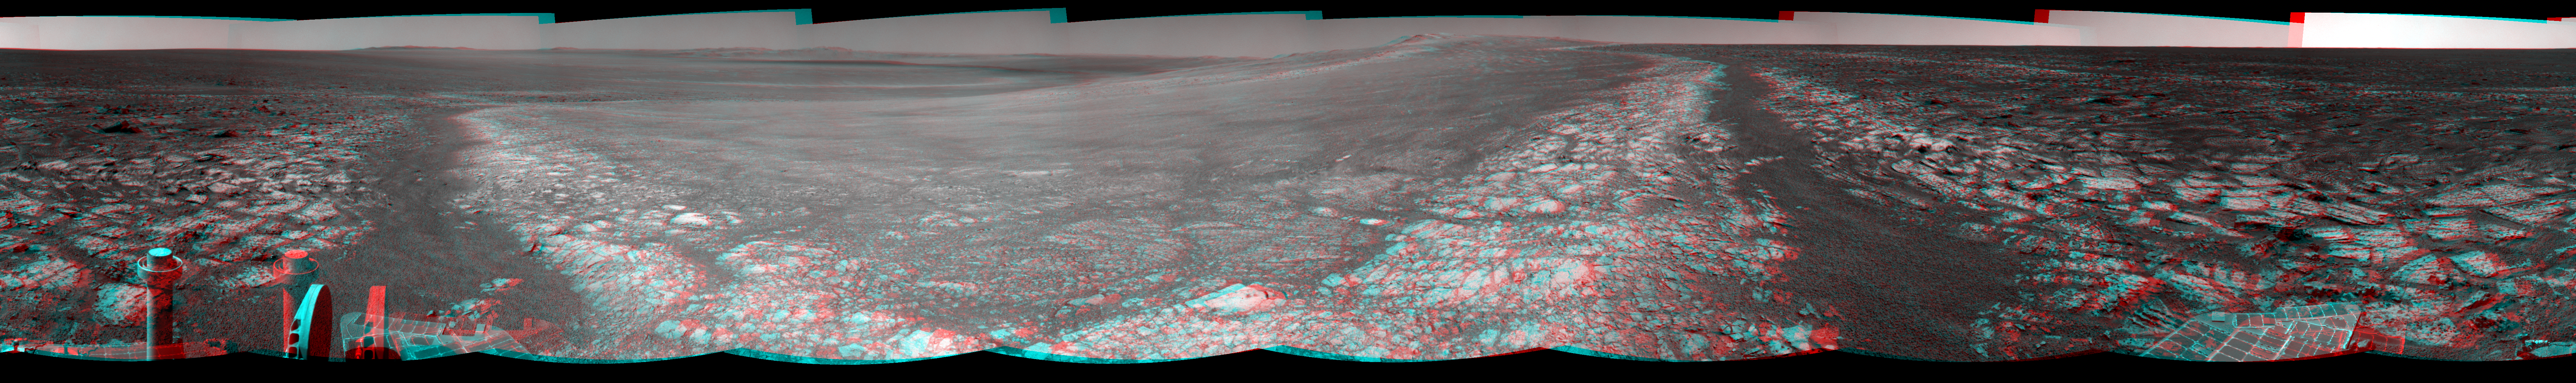

Opportunity’s Surroundings on 3,000th Sol, in 3-D

This 360-degree stereo panorama assembled from images taken by the navigation camera on NASA’s Mars Exporation Rover Opportunity shows terrain surrounding the position where the rover spent its 3,000th Martian day, or sol, working on Mars (July 2, 2012).

The scene appears three dimensional when viewed through red-blue glasses with the red lens on the left.

Opportunity completed its 90-sol prime mission in April 2004. It has continued to explore the Meridiani Planum region of Mars for more than eight years of bonus extended missions.

The Sol 3000 site is near the northern tip of the Cape York segment of the western rim of Endeavour Crater. Bright toned material lines the perimeter of Cape York.

The component images were taken during sols 2989 through 2991.

Opportunity arrived at this location on Sol 2989 (June 20, 2012) with a drive bringing the mission’s total driving distance as of Sol 3000 to 21.432 miles (34,492 meters). Here it examined a rock target called “Grasberg” with its microscopic imager and alpha particle X-ray spectrometer, both before and after grinding the surface off the target with the rover’s rock abrasion tool. Opportunity departed this location with an eastward drive of about 105 feet (32 meters) on Sol 3008 (July 10, 2012).

The scene is presented as a cylindrical-perspective projection in this image.

Credit: NASA/JPL-Caltech